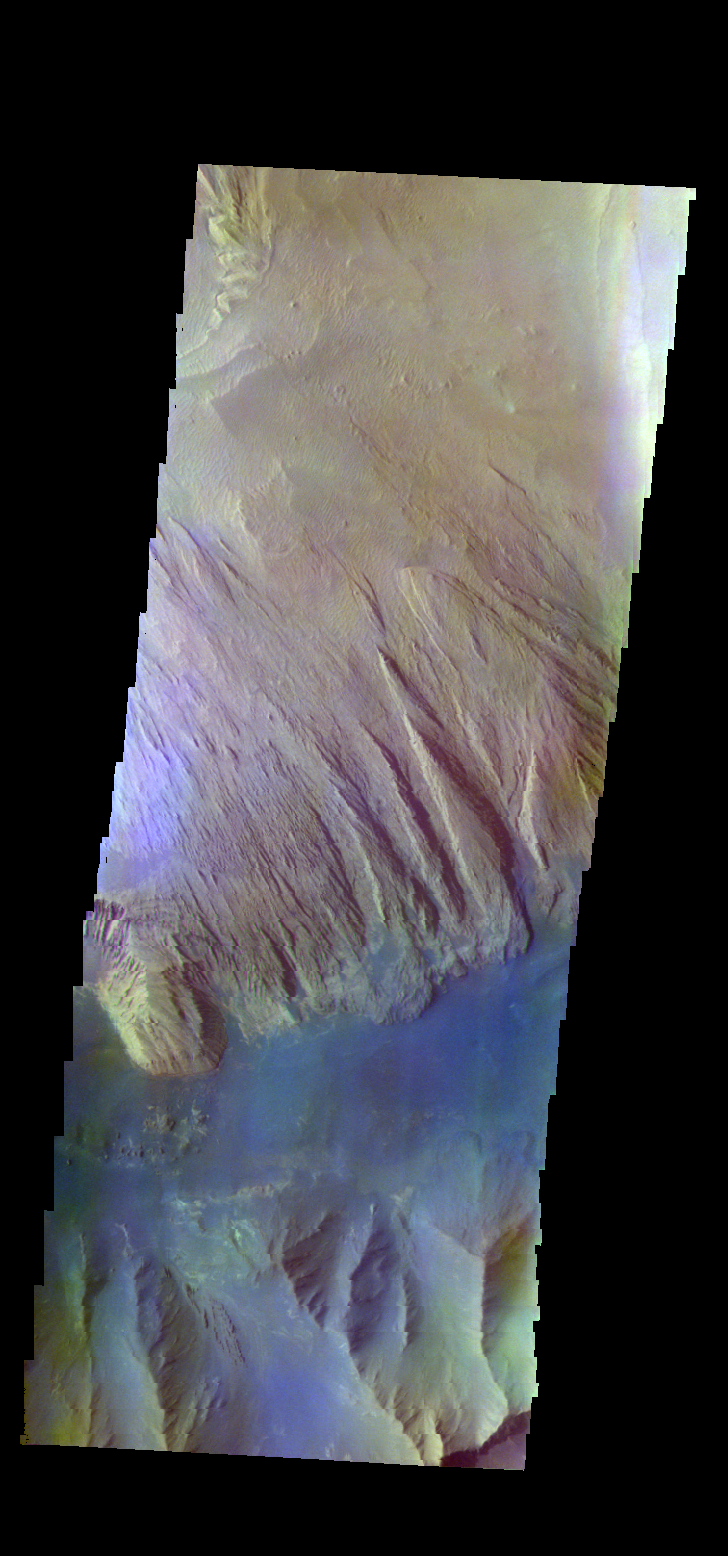

Ophir Chasma – False Color

The THEMIS VIS camera contains 5 filters. The data from different filters can be combined in multiple ways to create a false color image. These false color images may reveal subtle variations of the surface not easily identified in a single band image. Today’s false color image shows part of Ophir Chasma.

Credit: NASA/JPL-Caltech/ASU